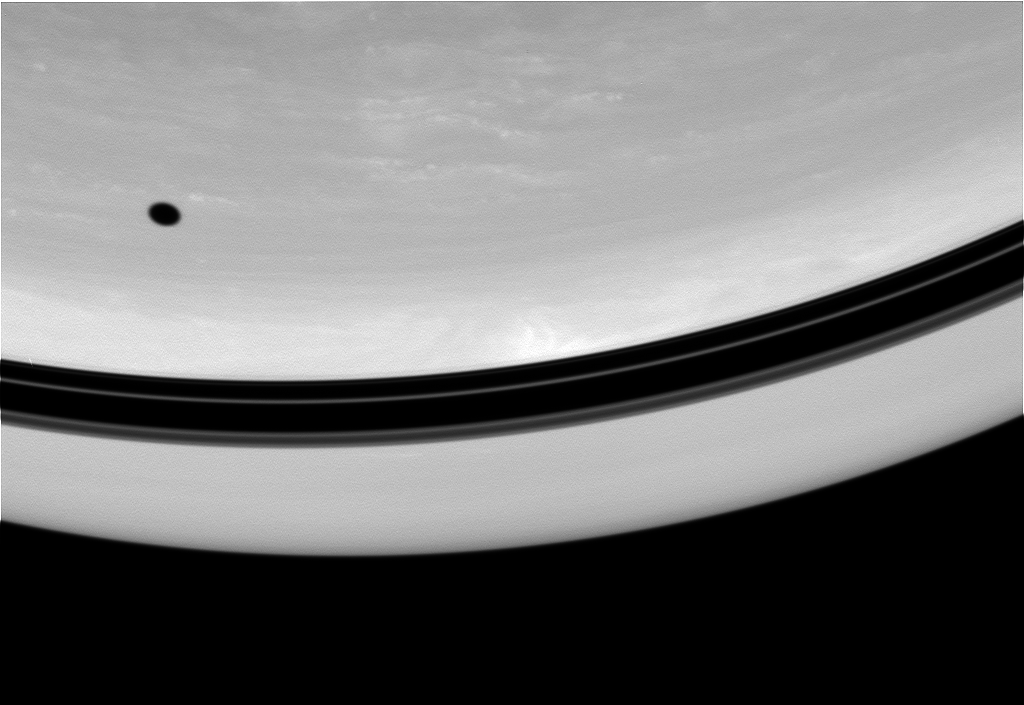

Moon Spot

The shadow of Tethys drifts across the face of Saturn. Nearby, shadows of the planet’s rings form a darkened band above the equator.

This view looks toward Saturn from a vantage point 63 degrees north of the equator.

The image was taken in visible green light with the Cassini spacecraft wide-angle camera on Oct. 1, 2008. The view was acquired at a distance of approximately 615,000 kilometers (382,000 miles) from Saturn. Image scale is 37 kilometers (23 miles) per pixel.

The Cassini-Huygens mission is a cooperative project of NASA, the European Space Agency and the Italian Space Agency. The Jet Propulsion Laboratory, a division of the California Institute of Technology in Pasadena, manages the mission for NASA’s Science Mission Directorate, Washington, D.C. The Cassini orbiter and its two onboard cameras were designed, developed and assembled at JPL. The imaging operations center is based at the Space Science Institute in Boulder, Colo.

Credit: NASA/JPL/Space Science Institute